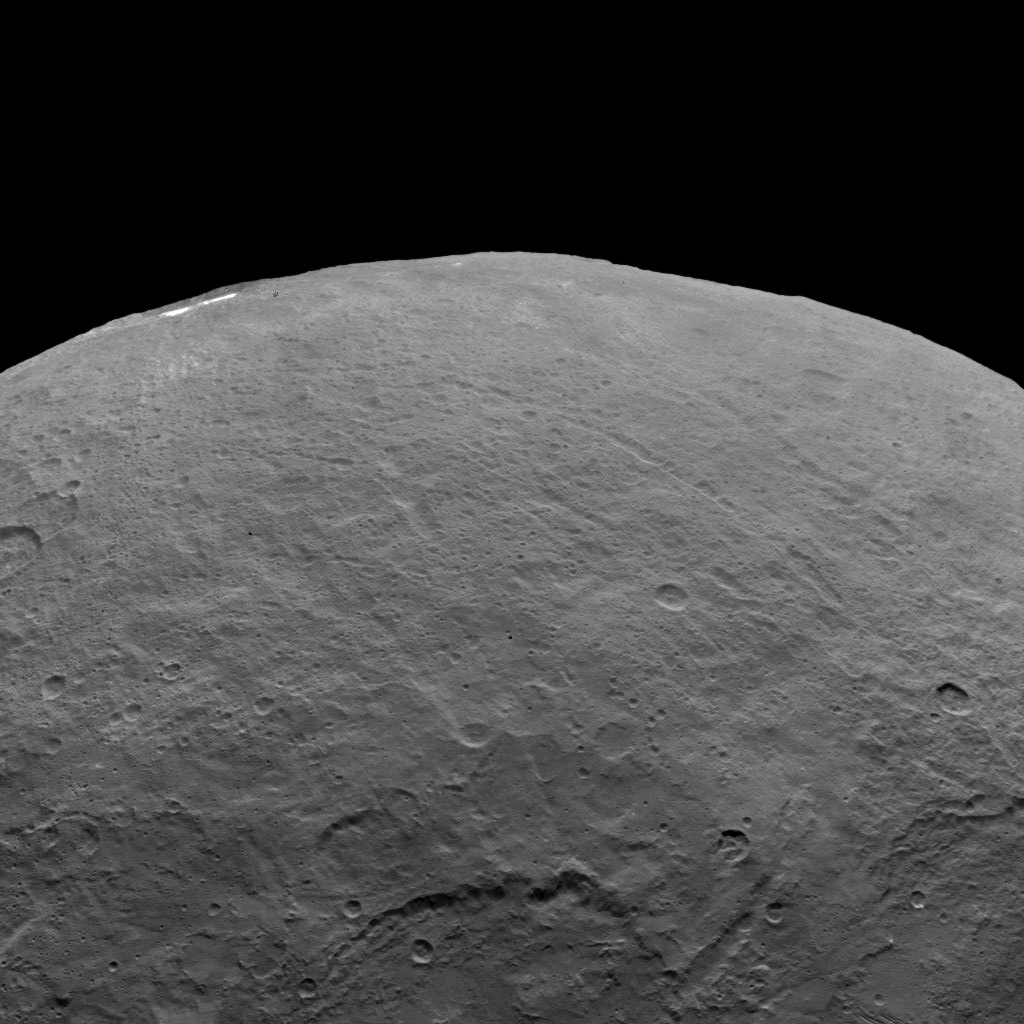

Dawn Survey Orbit Image 8

This image, taken by NASA’s Dawn spacecraft, shows dwarf planet Ceres from an altitude of 2,700 miles (4,400 kilometers). The image, with a resolution of 1,400 feet (410 meters) per pixel, was taken on June 6, 2015.

Dawn’s mission is managed by JPL for NASA’s Science Mission Directorate in Washington. Dawn is a project of the directorate’s Discovery Program, managed by NASA’s Marshall Space Flight Center in Huntsville, Alabama. UCLA is responsible for overall Dawn mission science. Orbital ATK, Inc., in Dulles, Virginia, designed and built the spacecraft. The German Aerospace Center, the Max Planck Institute for Solar System Research, the Italian Space Agency and the Italian National Astrophysical Institute are international partners on the mission team.

Credit: NASA/JPL-Caltech/UCLA/MPS/DLR/IDA